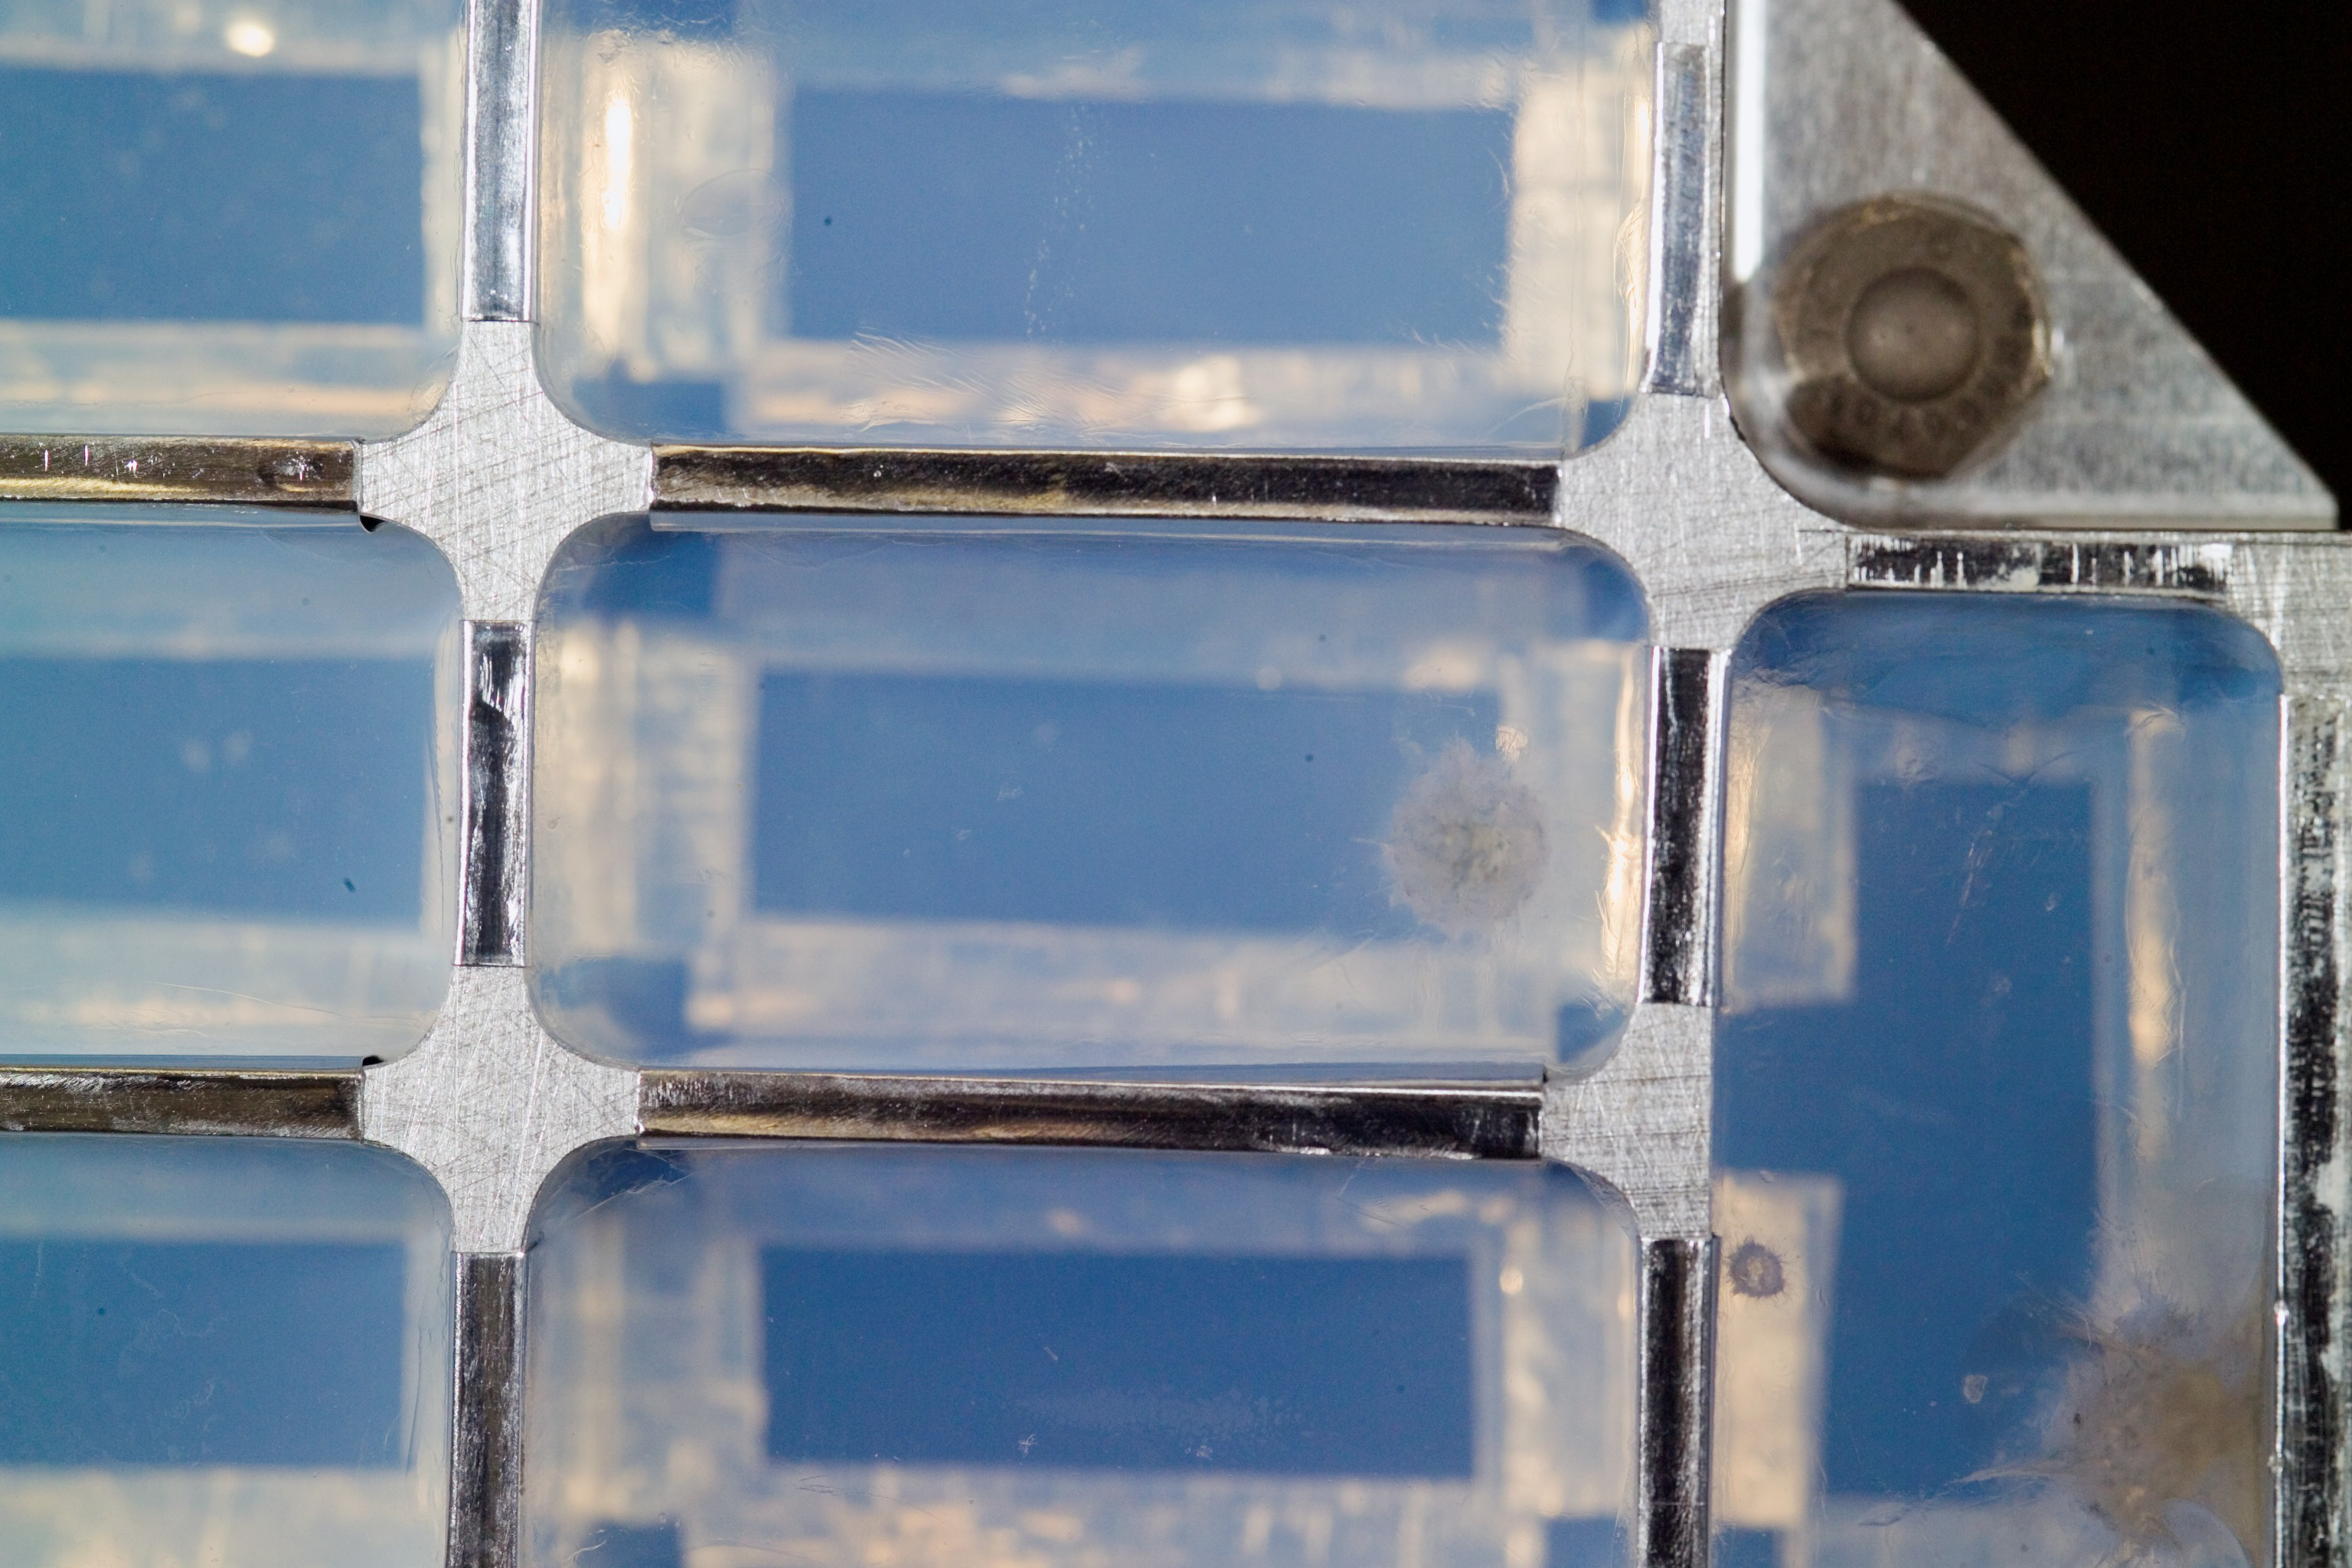

View of a Cometary Impact Into Aerogel

Closeup view of a cometary impact (upper right) into aerogel was inspected by scientists at a laboratory at the Johnson Space Center hours after the Stardust Sample Return Canister was delivered to the Johnson Space Center from the spacecraft’s landing site in Utah.

Credit: NASA/JSC